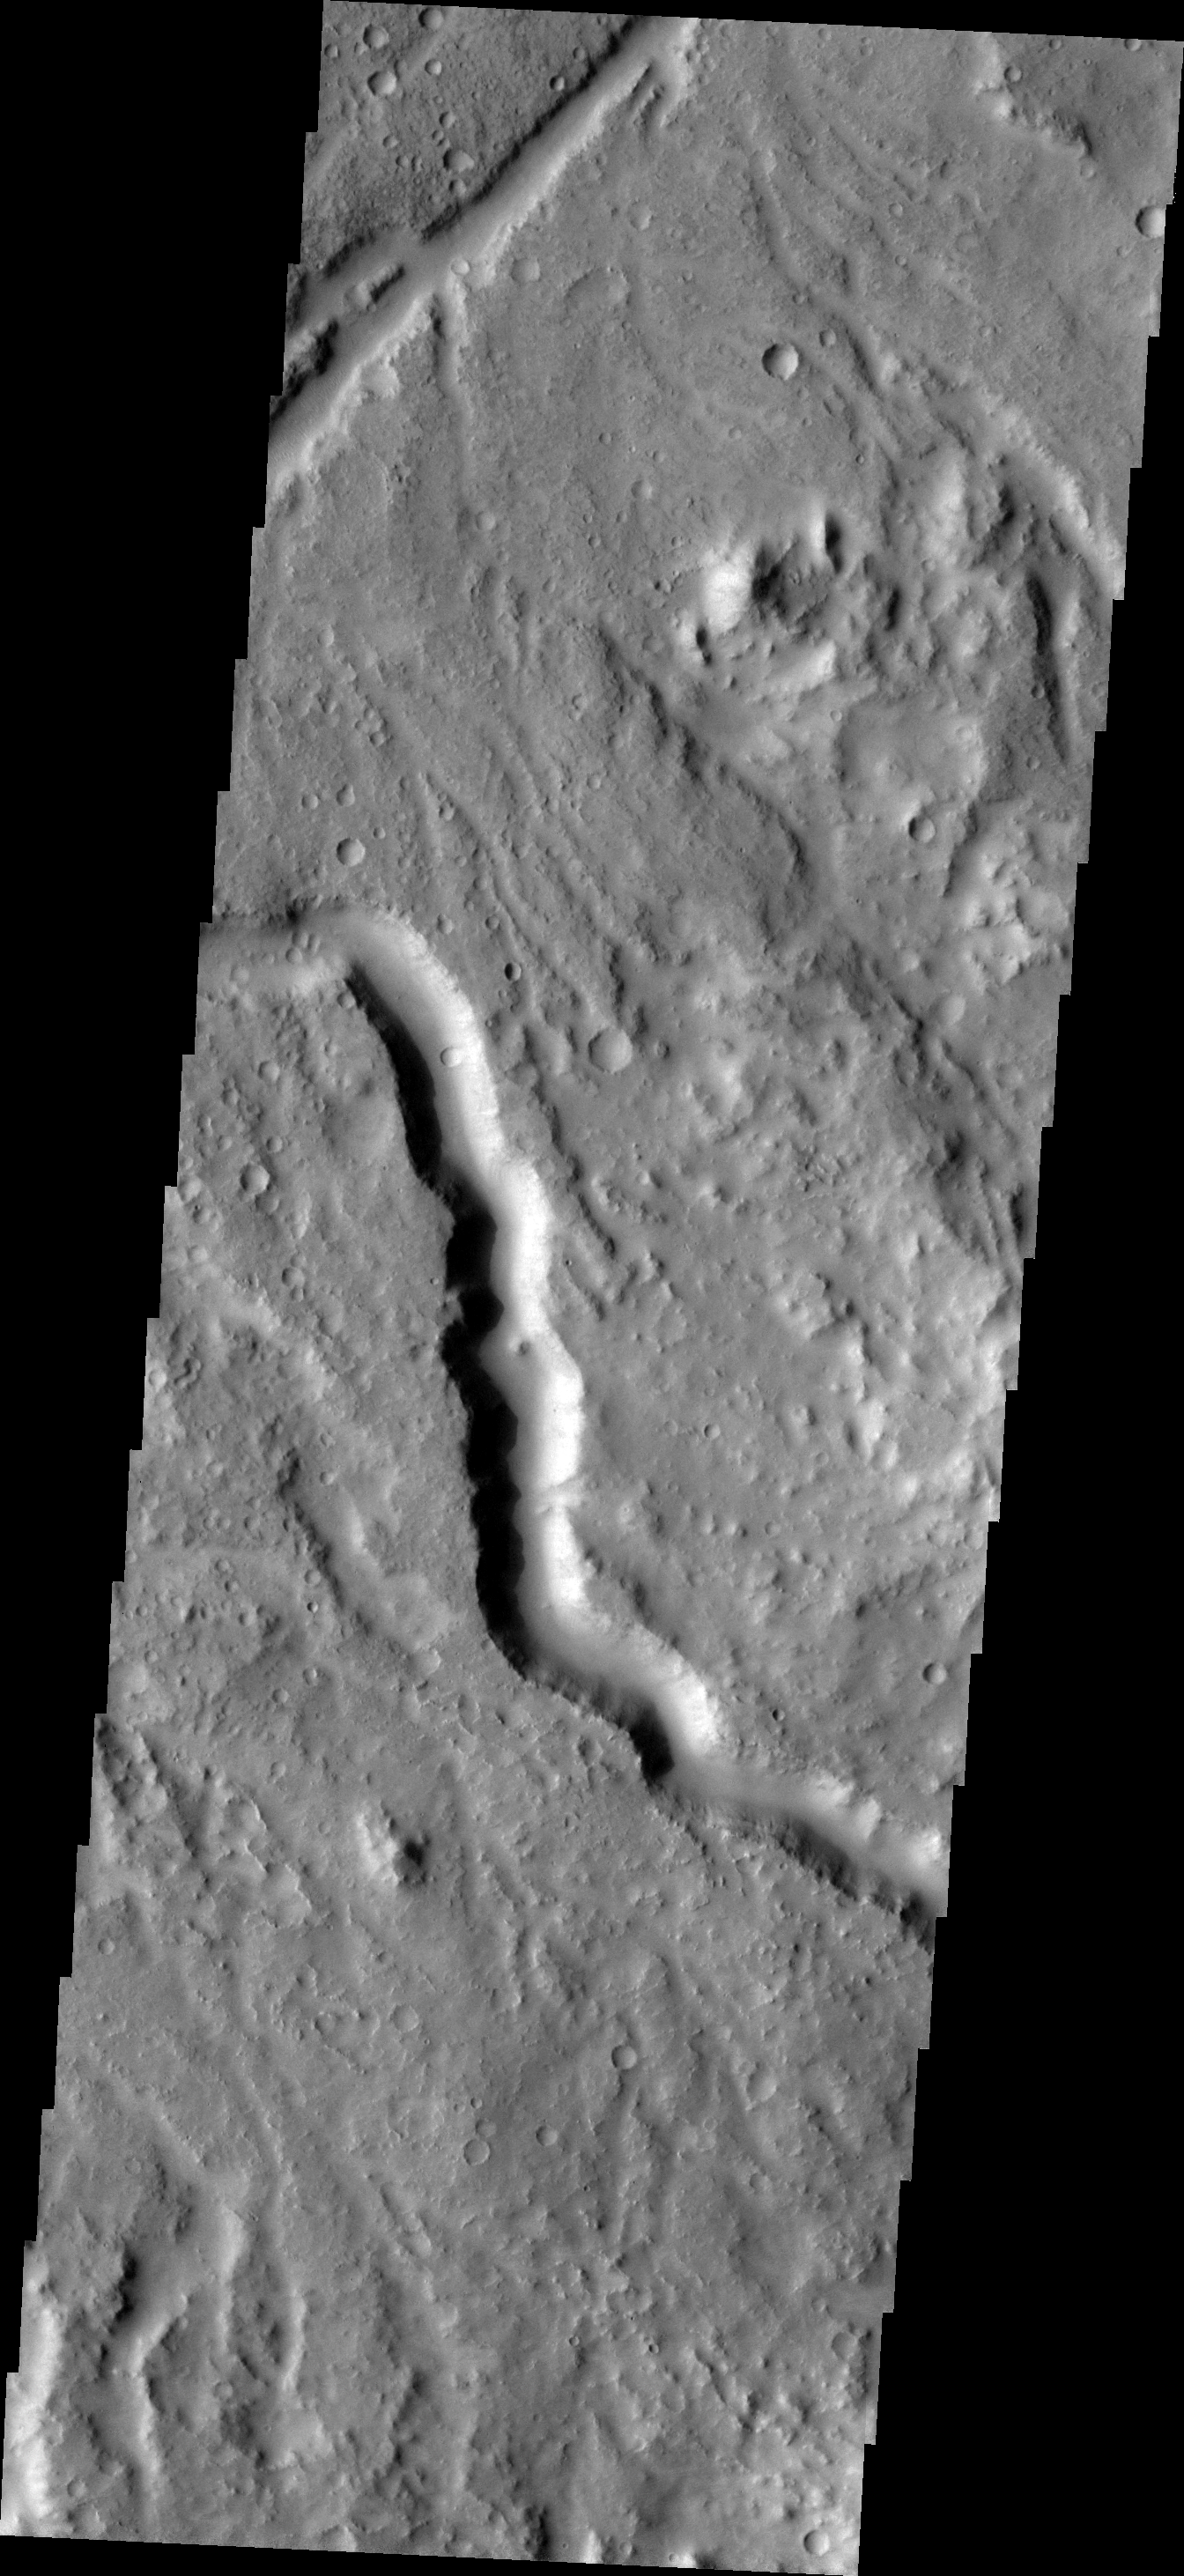

Channel

This image shows one of the many channels located in Lybia Montes, the highlands bordering the southern portion of Isidis Plainitia.

Image information: VIS instrument. Latitude 0.7N, Longitude 89.3E. 18 meter/pixel resolution.

Please see the THEMIS Data Citation Note for details on crediting THEMIS images.

Note: this THEMIS visual image has not been radiometrically nor geometrically calibrated for this preliminary release. An empirical correction has been performed to remove instrumental effects. A linear shift has been applied in the cross-track and down-track direction to approximate spacecraft and planetary motion. Fully calibrated and geometrically projected images will be released through the Planetary Data System in accordance with Project policies at a later time.

NASA’s Jet Propulsion Laboratory manages the 2001 Mars Odyssey mission for NASA’s Office of Space Science, Washington, D.C. The Thermal Emission Imaging System (THEMIS) was developed by Arizona State University, Tempe, in collaboration with Raytheon Santa Barbara Remote Sensing. The THEMIS investigation is led by Dr. Philip Christensen at Arizona State University. Lockheed Martin Astronautics, Denver, is the prime contractor for the Odyssey project, and developed and built the orbiter. Mission operations are conducted jointly from Lockheed Martin and from JPL, a division of the California Institute of Technology in Pasadena.

Credit: NASA/JPL/ASU